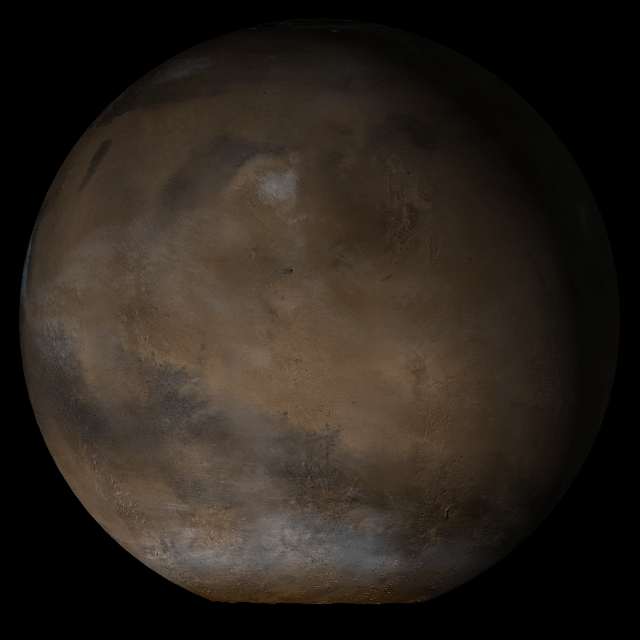

Mars at Ls 145°: Elysium/Mare Cimmerium

This picture is a composite of Mars Global Surveyor (MGS) Mars Orbiter Camera (MOC) daily global images acquired at Ls 145° during a previous Mars year. This month, Mars looked similar, as Ls 145° occurred in mid-January 2005.

This picture shows the Elysium/Mare Cimmerium face of Mars. Over the course of the month, additional faces of Mars as it appears at this time of year were posted for MOC Picture of the Day.

Ls, solar longitude, is a measure of the time of year on Mars. Mars travels 360° around the Sun in 1 Mars year. The year begins at Ls 0°– the start of northern spring and southern summer. In January 2005, it is northern summer and southern winter. The seasons on Mars occur according to Ls, described in the following table:

LsSeason0° – 90°northern spring, southern autumn90° – 180°northern summer, southern winter180° – 270°northern autumn, southern spring270° – 360°northern winter, southern summer

Credit: NASA/JPL/Malin Space Science Systems